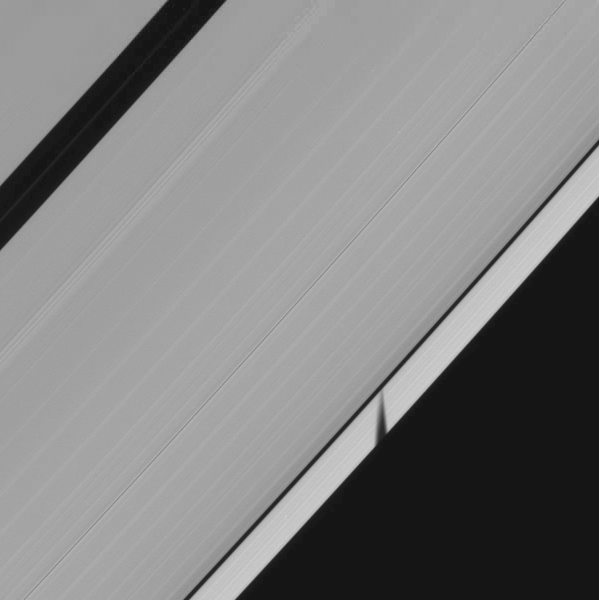

Moon Shadow in Motion

The beauty and spectacle of celestial motion is captured in this short movie of a moon shadow darting across Saturn’s rings.

Over the span of about an hour, Cassini’s camera tracked the shadow of the small moon Epimetheus, orbiting beyond the rings, as it moved across Saturn’s A ring in this movie made up of 21 images.

One of the happy results of Saturn’s 29-year revolution around the sun is the changing elevation of the sun seen from the planet, and the changing elevation of the shadows of the rings and moons that the sun’s apparent motion brings.

As Saturn approaches equinox, the angle at which the ringplane is inclined away from the sun will continue to decrease until August 2009, when equinox will bring about an alignment of the plane containing the rings with the rays of the sun. Only around the time of equinox is a moon’s shadow cast on the rings rather than the planet. Between now and equinox in August, the shadows cast by the moons on the rings will grow longer with time.

Cassini scientists planned a series of observations to chronicle these sights, knowing that the resulting images could hold valuable information about vertical displacements in the rings and the orbital inclinations of the shadow-casting moons. These planned images of course hold another reward: the simple but spectacular depiction of the path of sunlight across the solar system.

The movie images were taken in visible light with NASA’s Cassini spacecraft narrow-angle camera on Jan. 16, 2009. This view looks toward the sunlit side of the rings from about 53 degrees below the ringplane. The view was acquired at a distance of approximately 945,000 kilometers (587,000 miles) from Saturn and at a sun-Saturn-spacecraft, or phase, angle of 68 degrees. Image scale is 5 kilometers (3 miles) per pixel.

The Cassini-Huygens mission is a cooperative project of NASA, the European Space Agency and the Italian Space Agency. The Jet Propulsion Laboratory, a division of the California Institute of Technology in Pasadena, manages the mission for NASA’s Science Mission Directorate, Washington, D.C. The Cassini orbiter and its two onboard cameras were designed, developed and assembled at JPL. The imaging operations center is based at the Space Science Institute in Boulder, Colo.

Credit: NASA/JPL/Space Science Institute